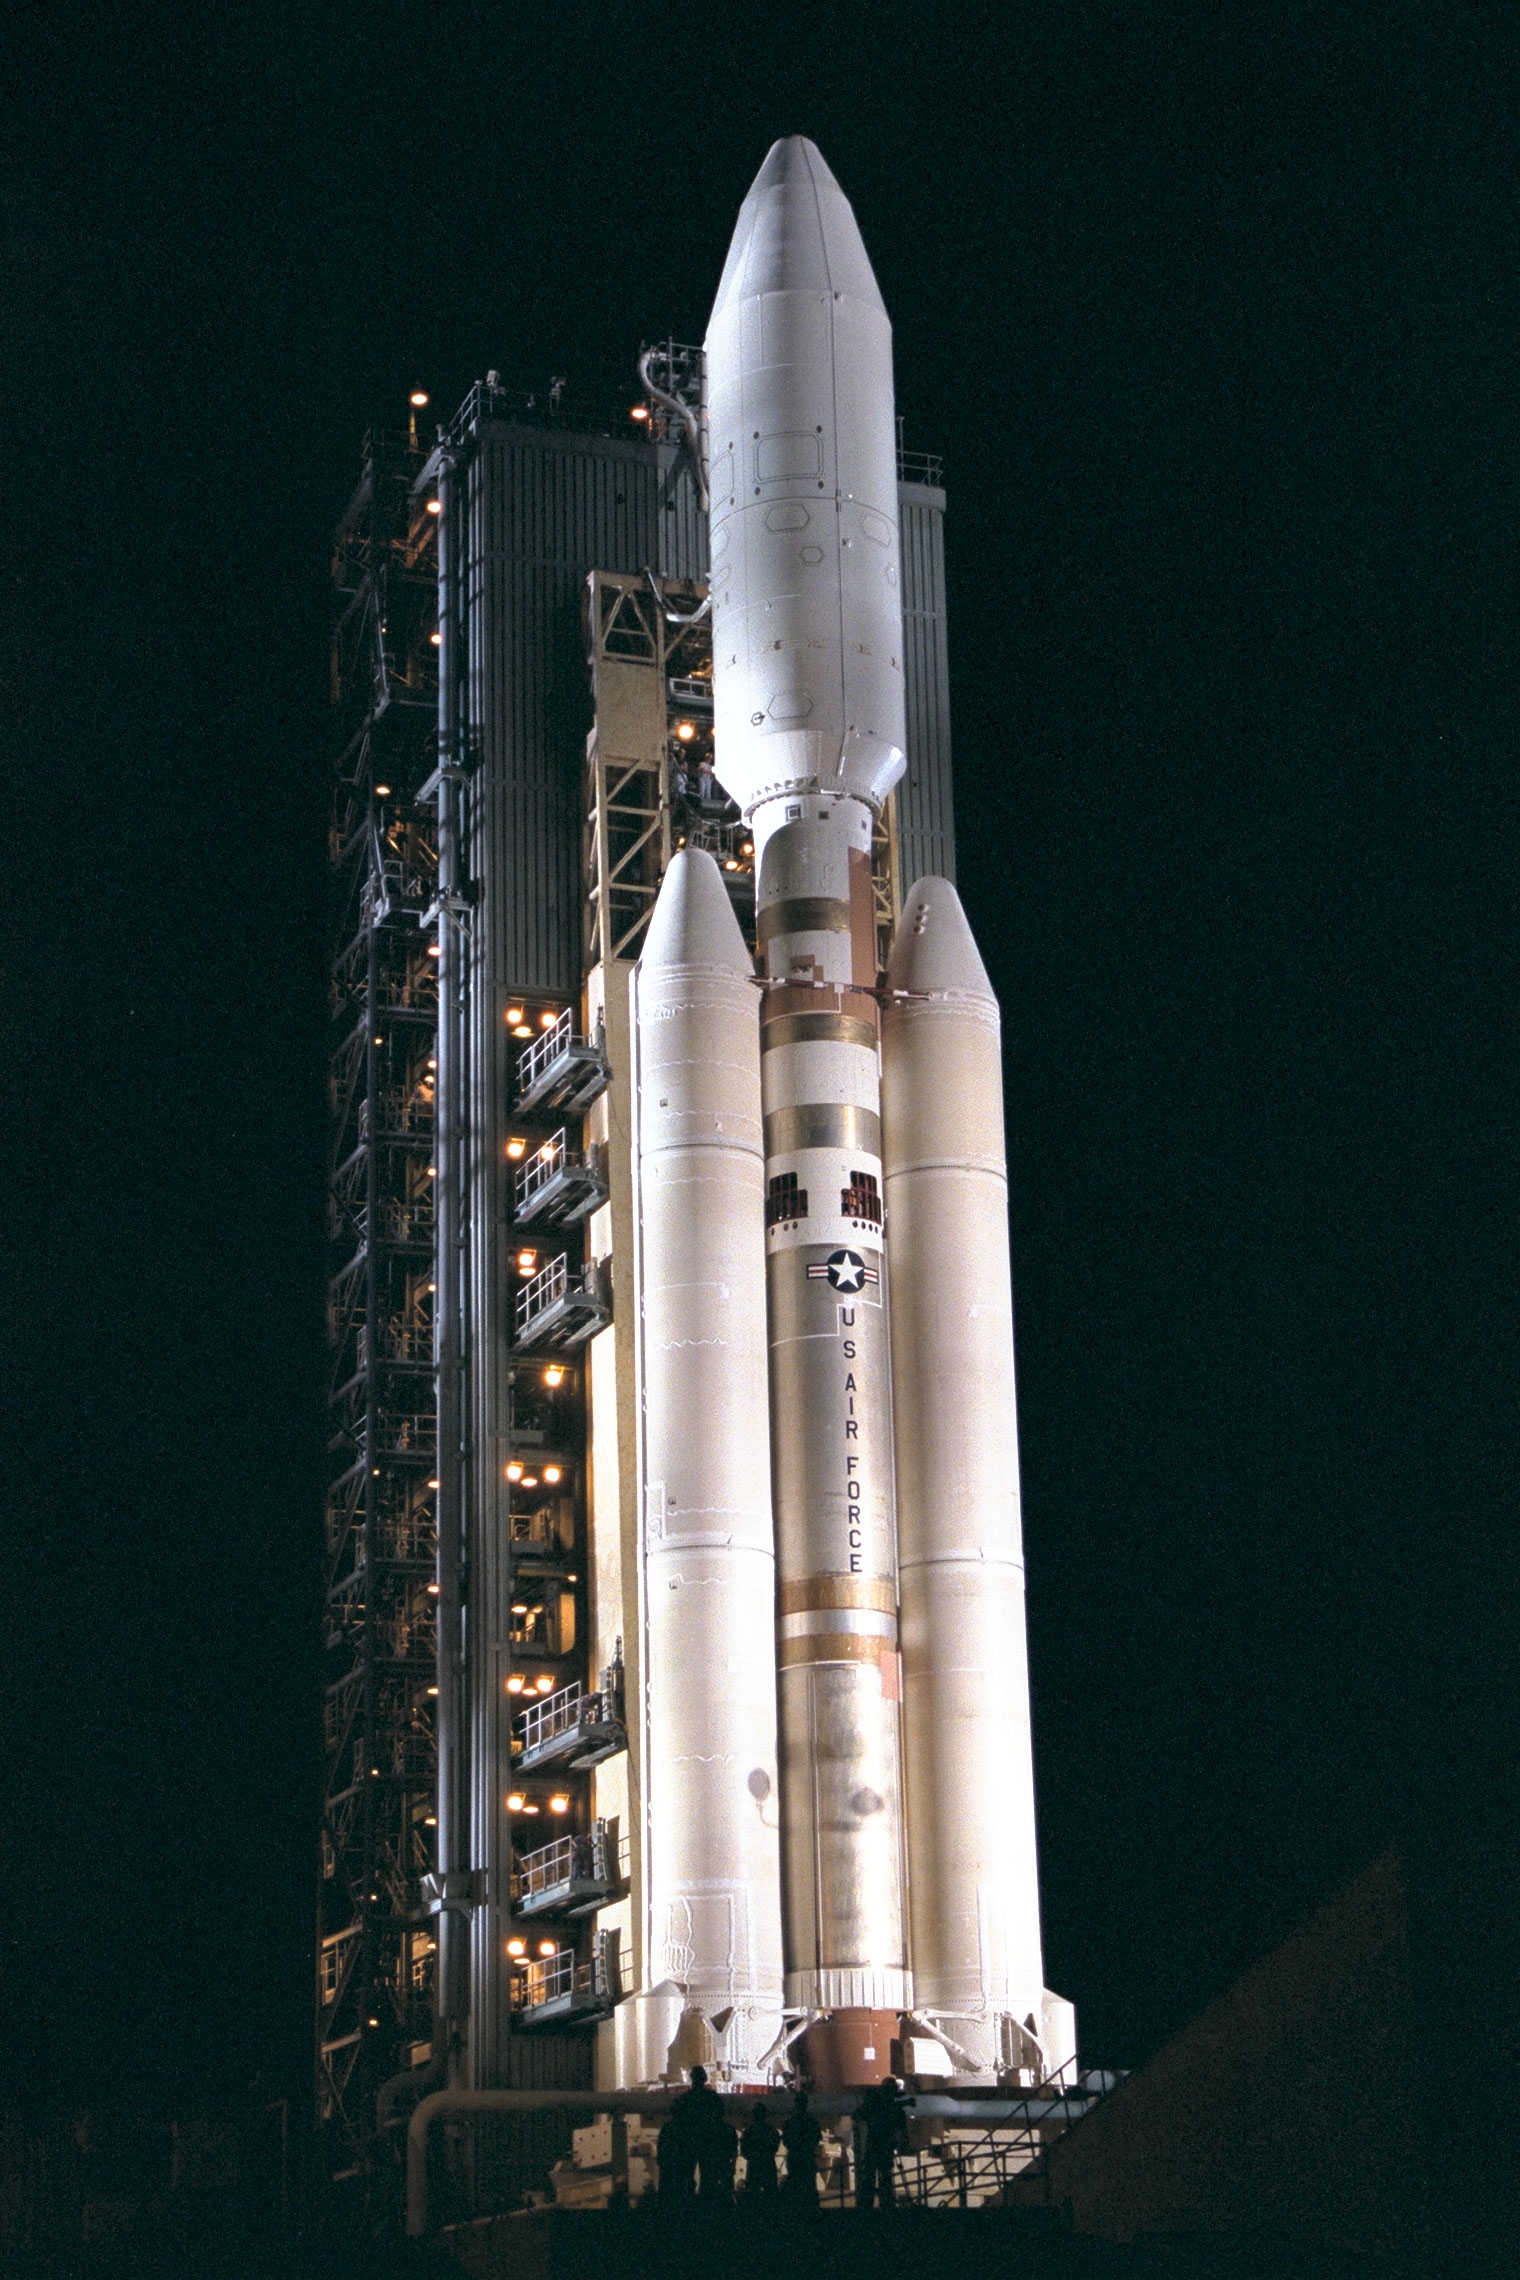

Cassini Orbiter and Huygens Probe aboard the Titan IV

At Launch Complex 40 on Cape Canaveral Air Station, the Mobile Service Tower has been retracted away from the Titan IVB/Centaur carrying the Cassini spacecraft, marking a major milestone in the launch countdown sequence. Retraction of the structure began about an hour later than scheduled due to minor problems with ground support equipment. The launch vehicle, Cassini spacecraft and attached Centaur stage encased in a payload fairing, altogether stand about 183 feet tall; mounted at the base of the launch vehicle are two upgraded solid rocket motors. Liftoff of Cassini on the journey to Saturn and its moon Titan is slated to occur during a window opening at 4:55 a.m. EDT, Oct. 13, and extending through 7:15 a.m.

The Jet Propulsion Laboratory manages the U.S. contribution to the Cassini mission for NASA’s Office of Space Science.

Credit: NASA/JPL/KSC